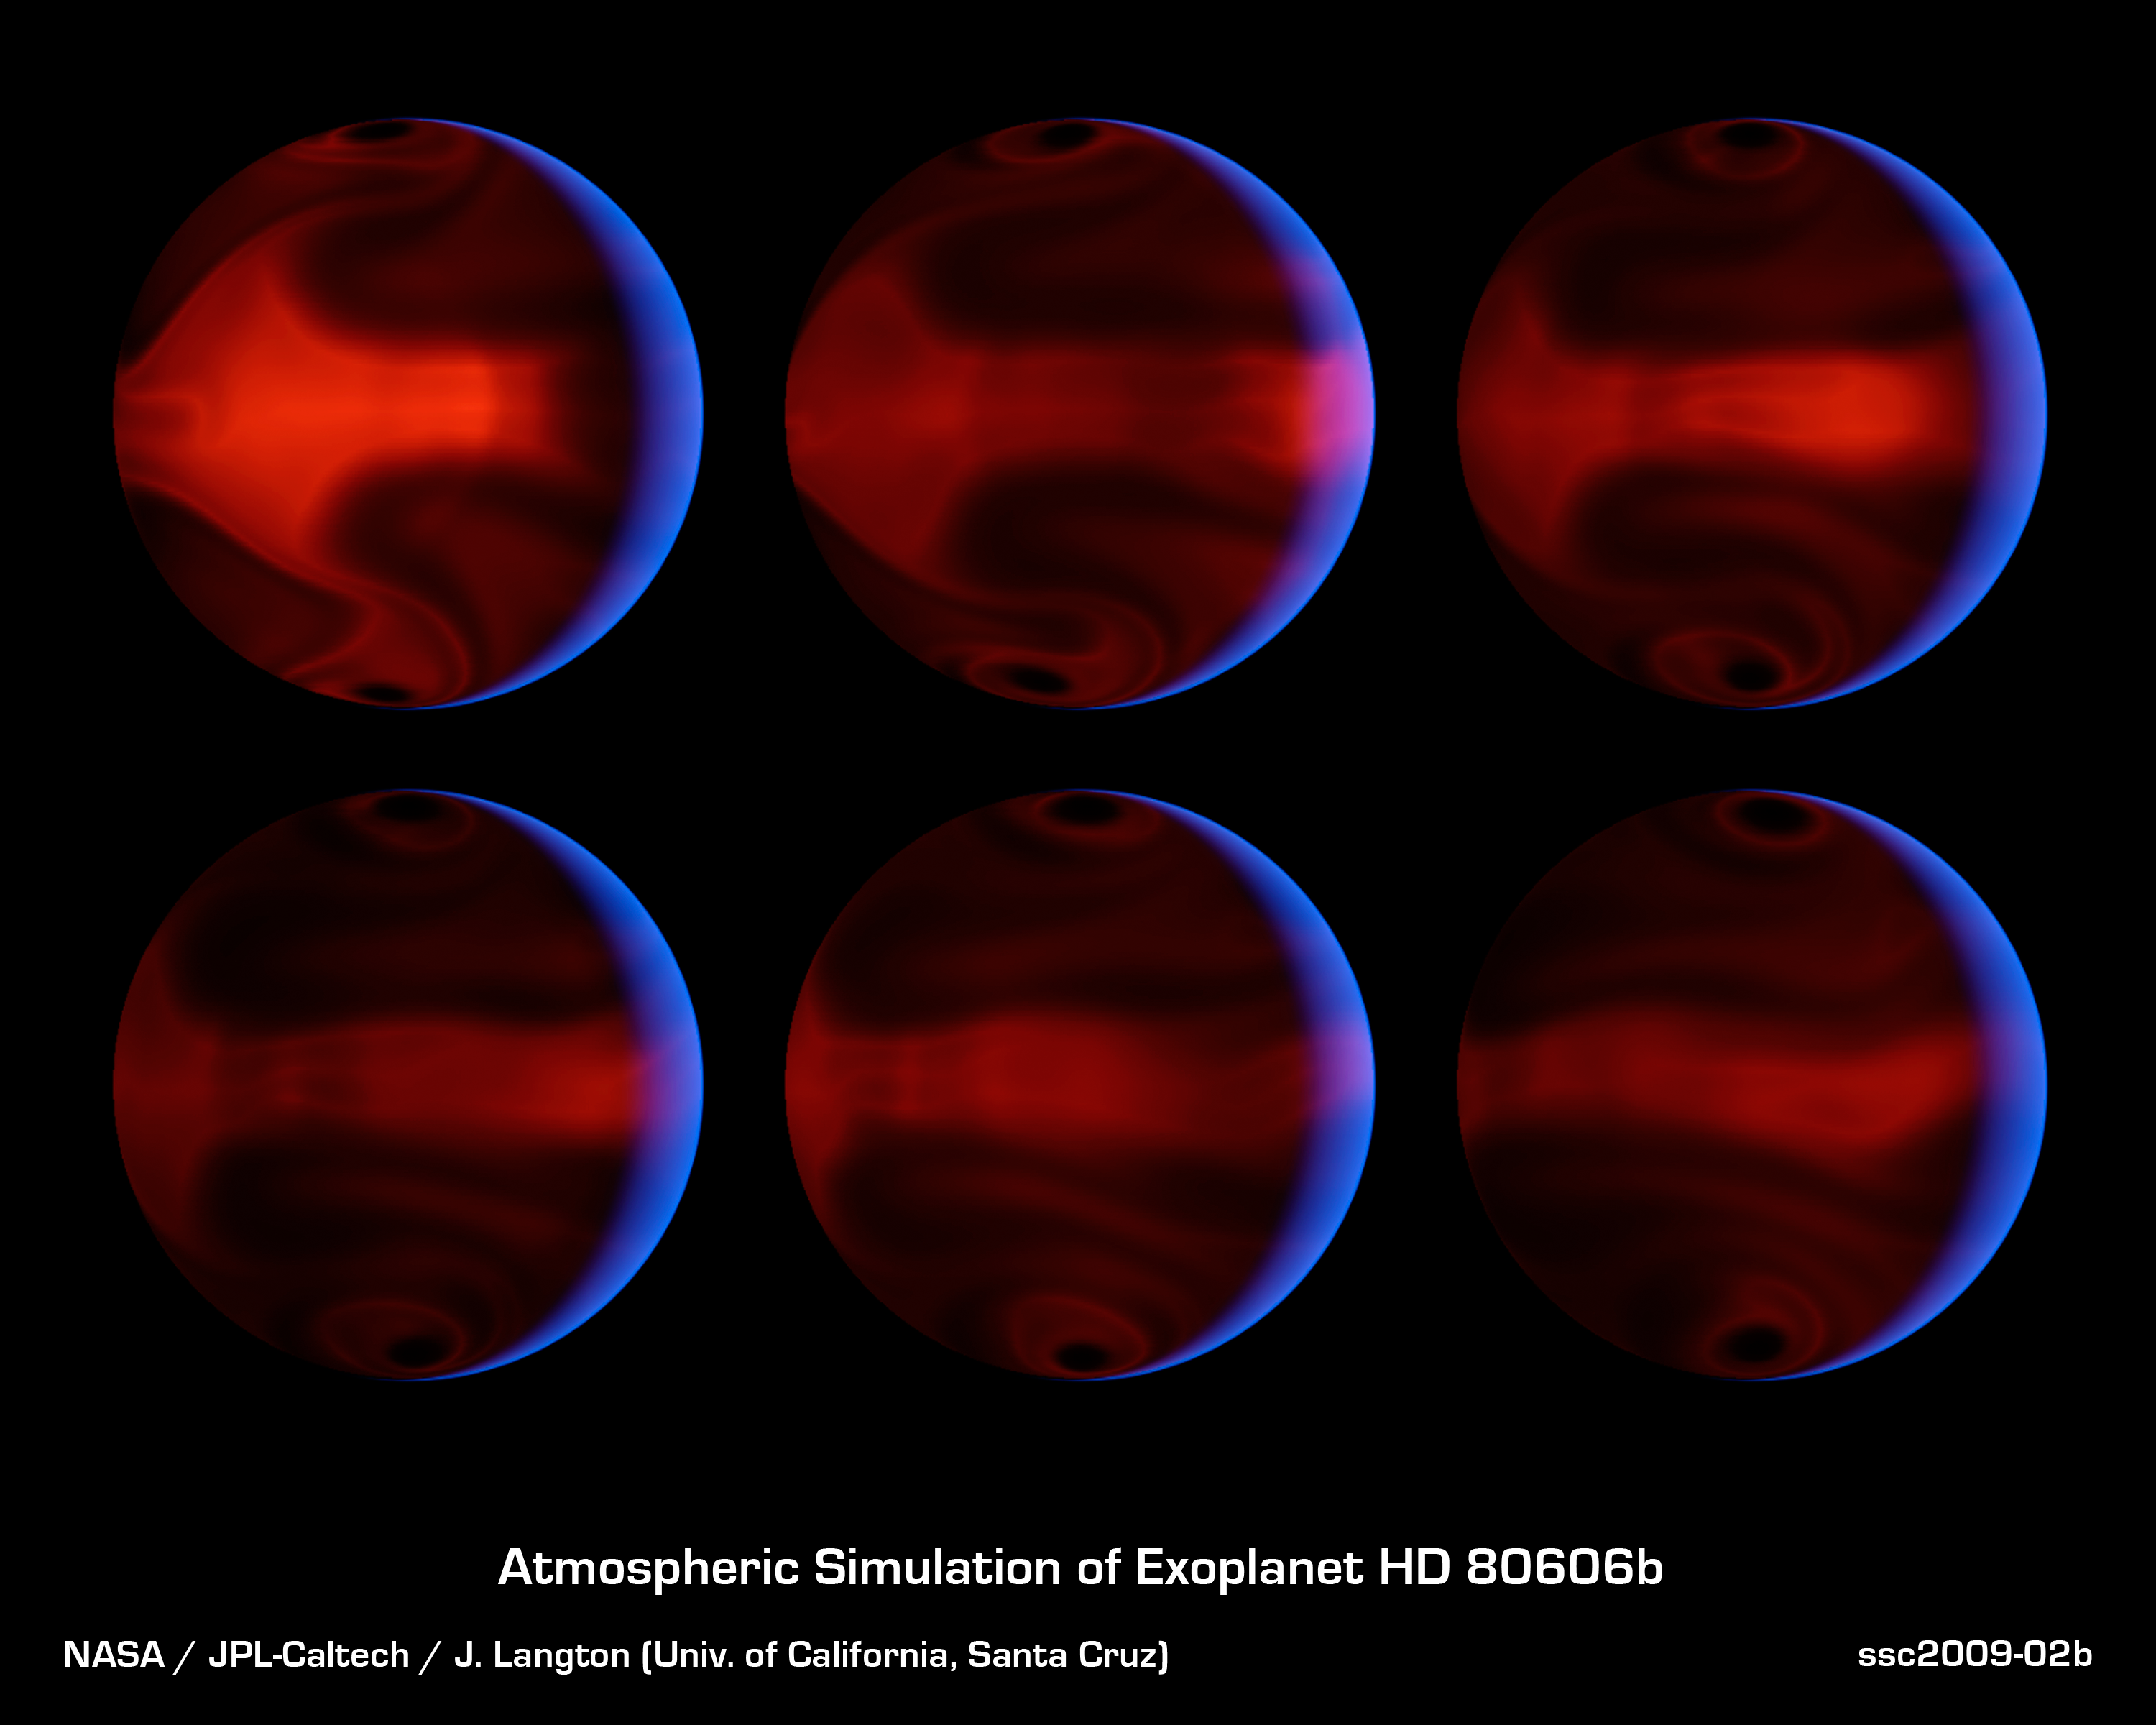

Severe Exoplanetary Storm

These computer-generated images chart the development of severe weather patterns on the highly eccentric exoplanet HD 80606b during the days after its closest approach to its parent star. An exoplanet is a planet that orbits a star other than our sun.

The images were produced by computer simulations that modeled NASA's Spitzer Space Telescope's measurements of heat radiating from the planet. The six frames are evenly spaced in time, starting from 4.4 days after the planet's close approach to the star, a moment known as "periastron," and running through 8.9 days after periastron. The blue glow of the crescent is starlight that has been scattered and reflected by planet. The starlight appears blue because the planet is a very efficient absorber of red light. The night side appears reddish orange as it glows with its own internal heat.

These theoretical models allow astronomers to better understand weather patterns on distant planets. While direct telescopic observations of the atmospheres of such worlds may be many decades away, such simulations give us a clue to what we may see when it becomes possible.

The Spitzer observations themselves spanned the relatively brief period when the heating of the planet was most intense, running from 20 hours prior to 10 hours after periastron. The observations were made in Nov. of 2007.

HD 80606b is located 190 light-years away in the constellation Ursa Major. It can be seen with binoculars.

Credit: NASA/JPL-Caltech/J. Langton (UC Santa Cruz)